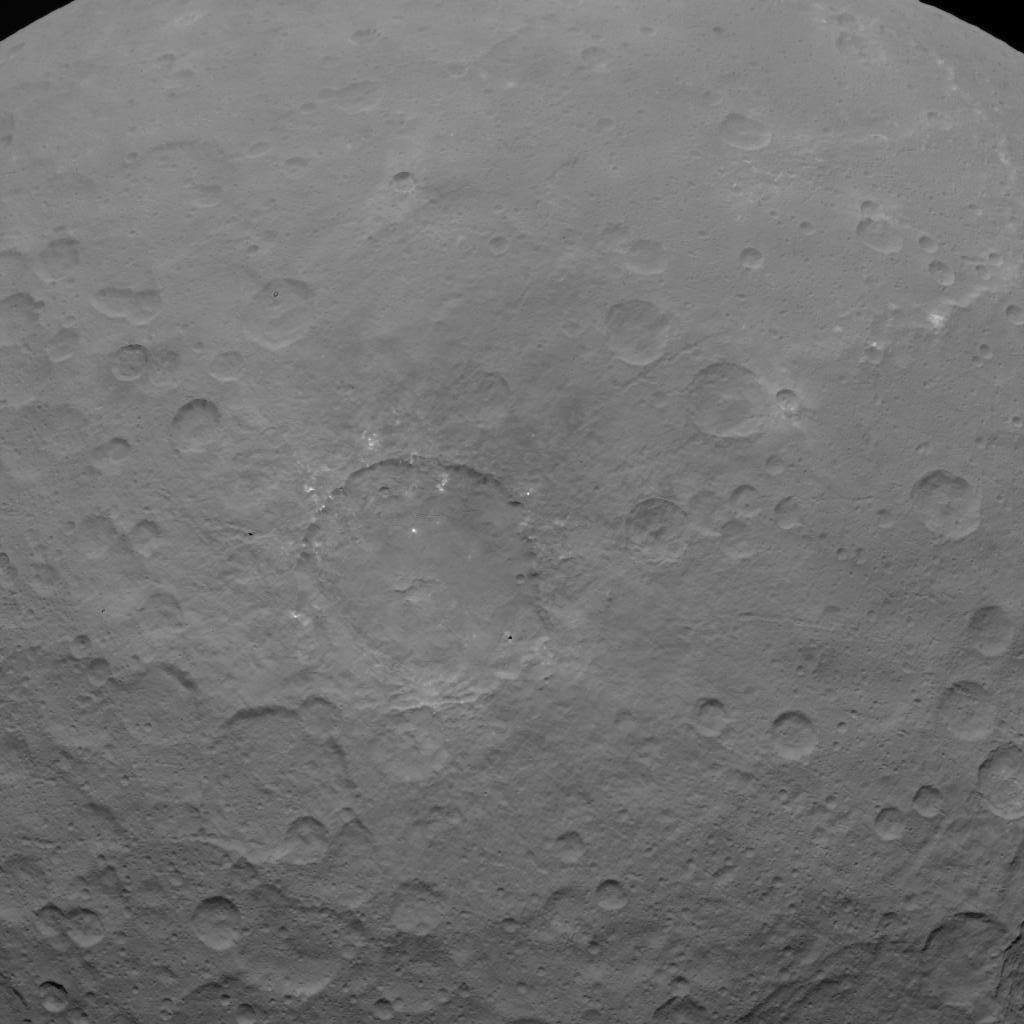

Dawn OpNav9 Image 4

This image of Ceres is part of a sequence taken by NASA’s Dawn spacecraft on May 22, 2015, from a distance of 3,200 miles (5,100 kilometers) with a resolution of 1,600 feet (480 meters) per pixel.

Dawn’s mission is managed by JPL for NASA’s Science Mission Directorate in Washington. Dawn is a project of the directorate’s Discovery Program, managed by NASA’s Marshall Space Flight Center in Huntsville, Alabama. UCLA is responsible for overall Dawn mission science. Orbital ATK, Inc., in Dulles, Virginia, designed and built the spacecraft. The German Aerospace Center, the Max Planck Institute for Solar System Research, the Italian Space Agency and the Italian National Astrophysical Institute are international partners on the mission team.

Credit: NASA/JPL-Caltech/UCLA/MPS/DLR/IDA